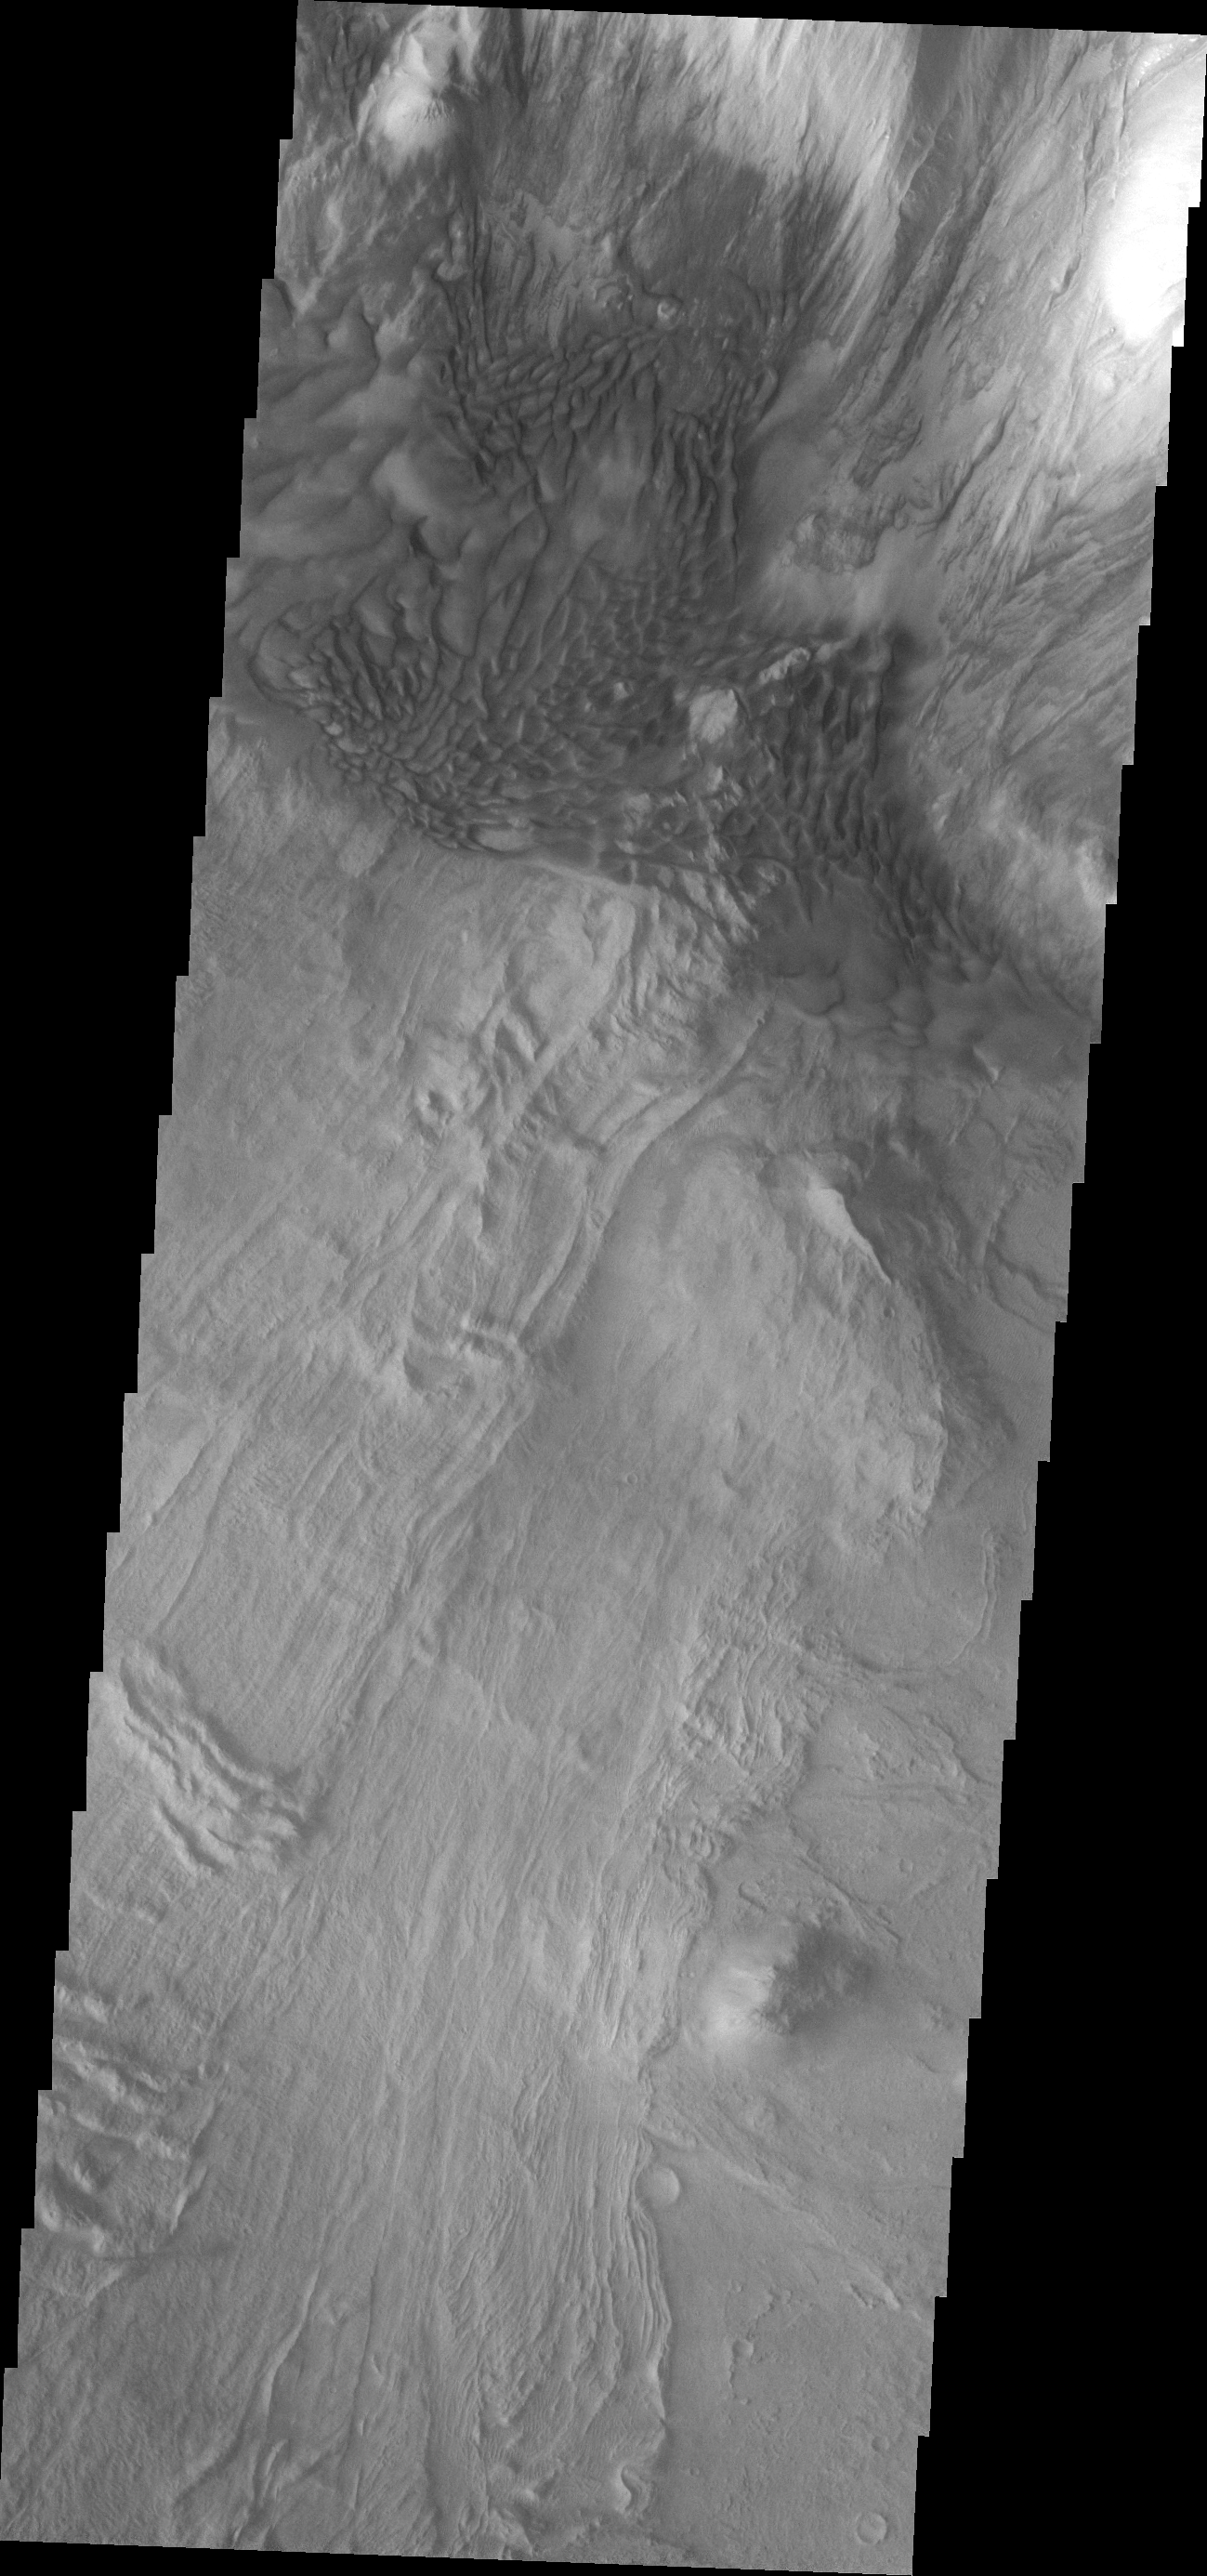

Investigating Mars: Melas Chasma

Melas Chasma is part of the largest canyon system on Mars, Valles Marineris. At only 563 km long (349 miles) it is not the longest canyon, but it is the widest. Located in the center of Valles Marineris, it has depths up to 9 km below the surrounding plains, and is the location of many large landslide deposits, as will as layered materials and sand dunes. There is evidence of both water and wind action as modes of formation for many of the interior deposits. This VIS image is located along the northern cliff face of the chasma. The linear features are large landslide surfaces. A region of sand dunes is located along the change in elevation from the cliff face at the top of the image and the floor of the canyon at the bottom of the image.

The Odyssey spacecraft has spent over 15 years in orbit around Mars, circling the planet more than 69000 times. It holds the record for longest working spacecraft at Mars. THEMIS, the IR/VIS camera system, has collected data for the entire mission and provides images covering all seasons and lighting conditions. Over the years many features of interest have received repeated imaging, building up a suite of images covering the entire feature. From the deepest chasma to the tallest volcano, individual dunes inside craters and dune fields that encircle the north pole, channels carved by water and lava, and a variety of other feature, THEMIS has imaged them all. For the next several months the image of the day will focus on the Tharsis volcanoes, the various chasmata of Valles Marineris, and the major dunes fields. We hope you enjoy these images!

Credit: NASA/JPL-Caltech/ASU